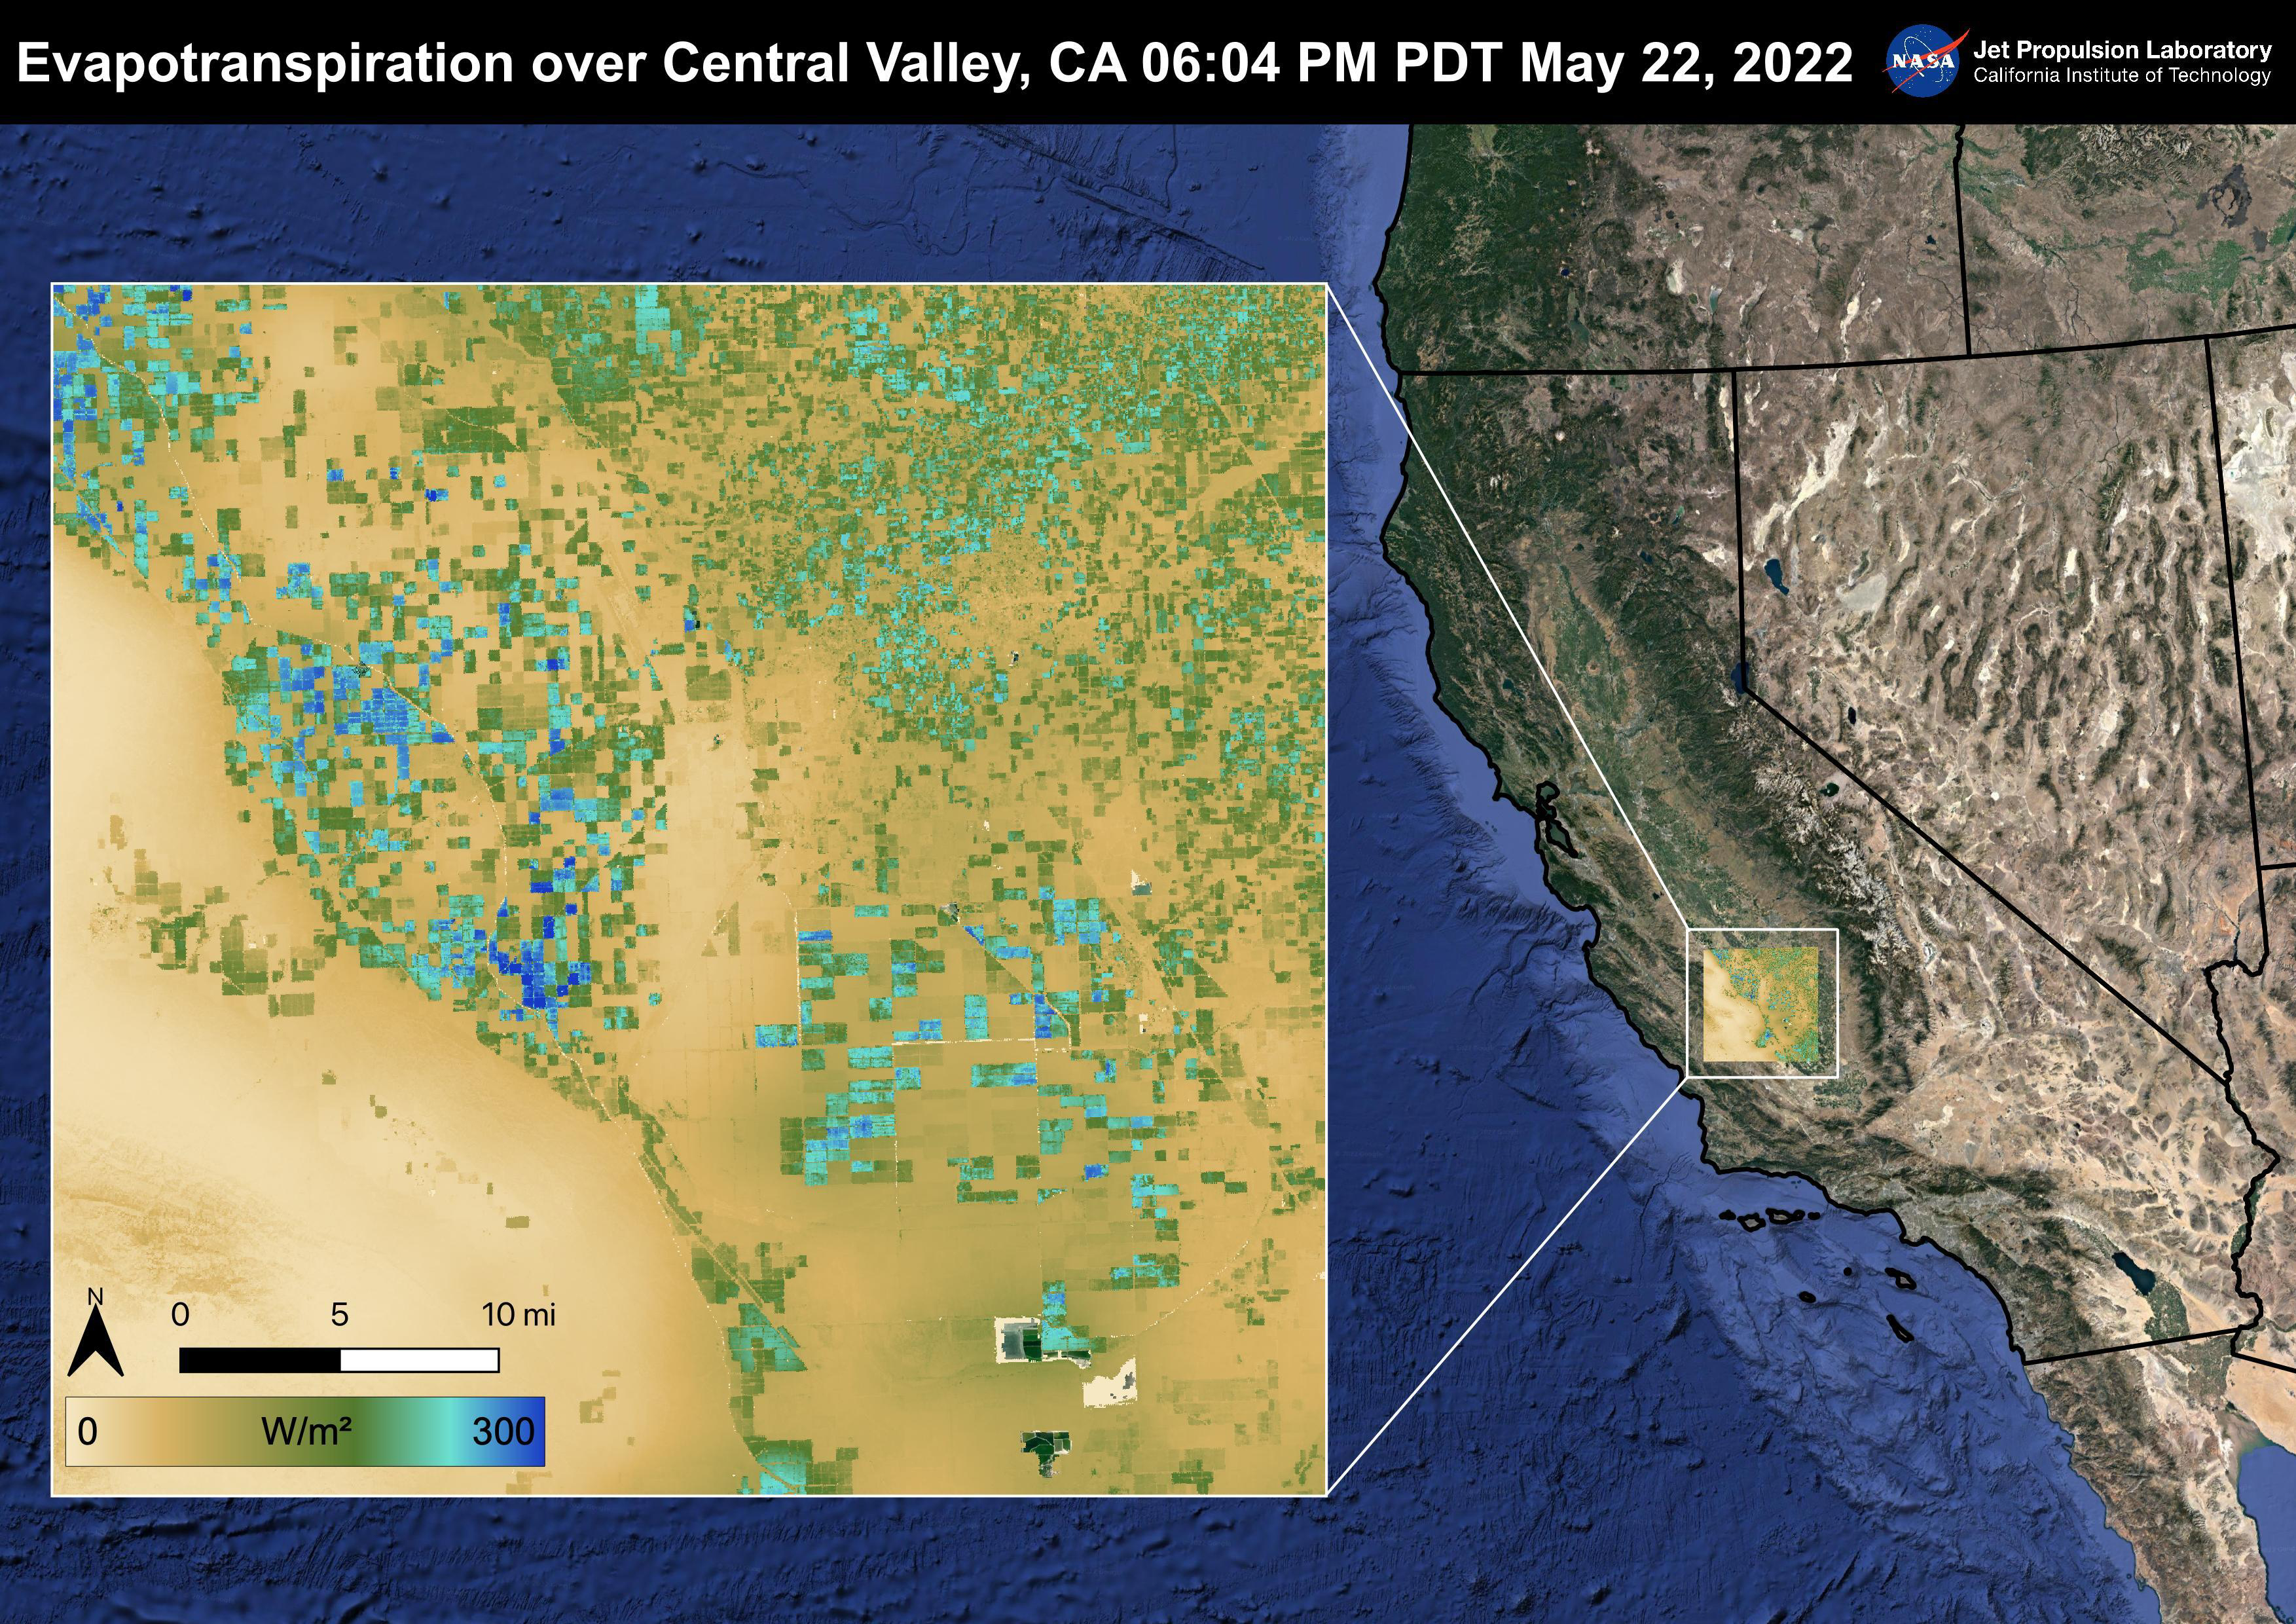

Evapotranspiration over Central Valley

The Central Valley, CA is one of the most productive agricultural regions in the United States and the world. As California is in a continuing drought, it is important to monitor agricultural plant life to ensure maximized productivity. ECOSTRESS has the ability to monitor Evapotranspiration over agricultural fields. This Evapotranspiration image was captured by ECOSTRESS on May 22, 2022 at 06:04 PM PDT. Blue indicates high water use while brown indicates dry conditions.

ECOSTRESS is a thermal instrument on the International Space Station that measures the temperature of the ground, which is hotter than the air temperature during the day. It was launched to the space station in 2018. Its primary mission is to identify critical thresholds of water use and water stress in plants and to detect the timing, location, and predictive factors leading to plant water uptake decline and/or cessation. The nature of the high-resolution data provided by ECOSTRESS allows it to record heat related phenomena such as heat waves and wildfires.

The ECOSTRESS mission launched to the International Space Station on June 29, 2018. NASA’s Jet Propulsion Laboratory, a division of Caltech in Pasadena, California, built and manages the mission for the Earth Science Division in the Science Mission Directorate at NASA Headquarters in Washington. ECOSTRESS is an Earth Venture Instrument mission; the program is managed by NASA’s Earth System Science Pathfinder program at NASA’s Langley Research Center in Hampton, Virginia.

Credit: NASA/JPL-Caltech